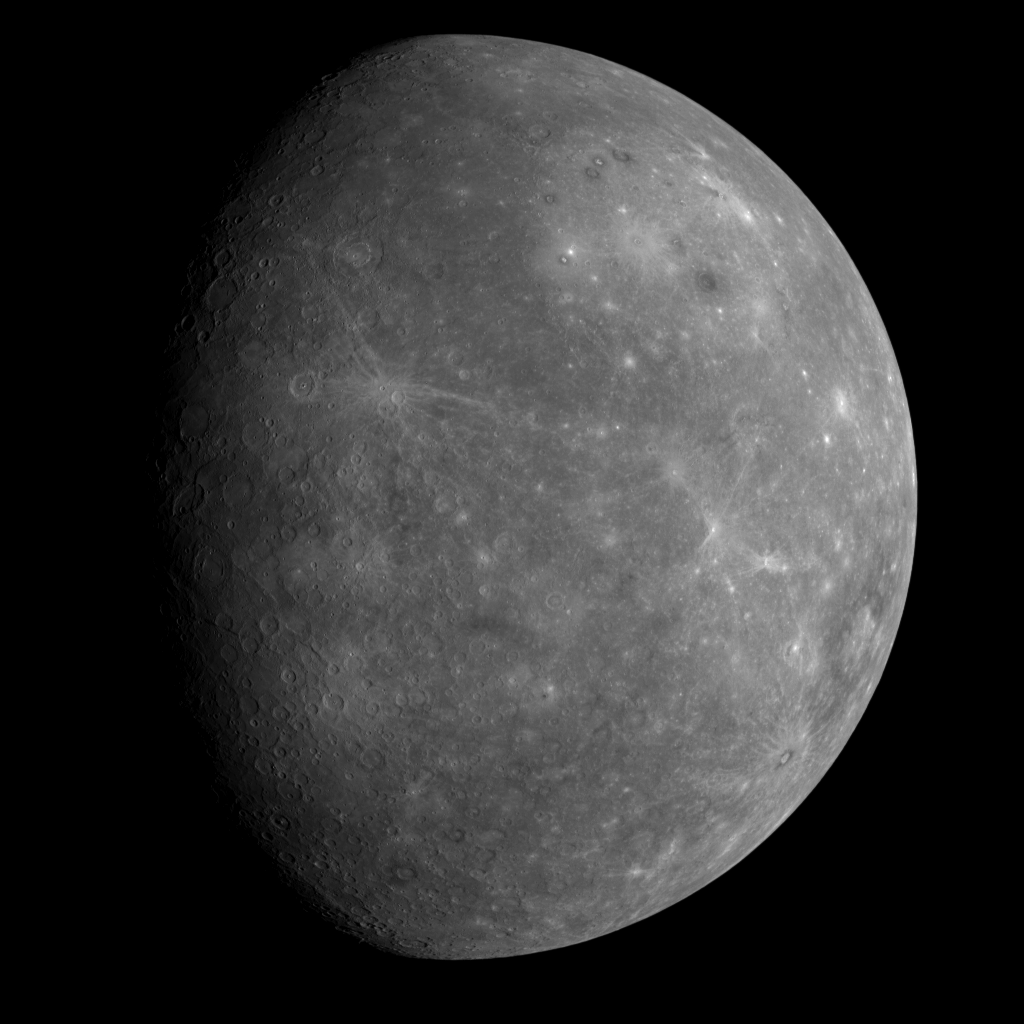

MESSENGER’s First Look at Mercury’s Previously Unseen Side

When Mariner 10 flew past Mercury three times in 1974 and 1975, the same hemisphere was in sunlight during each encounter. As a consequence, Mariner 10 was able to image less than half the planet. Planetary scientists have wondered for more than 30 years about what spacecraft images might reveal about the hemisphere of Mercury that Mariner 10 never viewed. (See Mariner 10 images.)

On January 14, 2008, the MESSENGER spacecraft observed about half of the hemisphere missed by Mariner 10. This image was snapped by the Wide Angle Camera, part of the Mercury Dual Imaging System (MDIS) instrument, about 80 minutes after MESSENGER’s closest approach to Mercury (2:04 pm EST), when the spacecraft was at a distance of about 27,000 kilometers (about 17,000 miles). The image shows features as small as 10 kilometers (6 miles) in size. This image was taken through a filter sensitive to light near the red end of the visible spectrum (750 nm), one of a sequence of images taken through each of MDIS’s 11 filters.

Like the previously mapped portion of Mercury, this hemisphere appears heavily cratered. It also reveals some unique and distinctive features. On the upper right is the giant Caloris basin, including its western portions never before seen by spacecraft. Formed by the impact of a large asteroid or comet, Caloris is one of the largest, and perhaps one of the youngest, basins in the Solar System. The new image shows the complete basin interior and reveals that it is brighter than the surrounding regions and may therefore have a different composition. Darker smooth plains completely surround Caloris, and many unusual dark-rimmed craters are observed inside the basin. Several other multi-ringed basins are seen in this image for the first time. Prominent fault scarps (large ridges) lace the newly viewed region.

Other images obtained during the flyby will reveal surface features in color and in much more detail. Collectively, these images and measurements made by other MESSENGER instruments will soon provide a detailed global view of the surface of Mercury, yielding key information for understanding the formation and geologic history of the innermost planet.

Mission Elapsed Time (MET) of image: 108829708

These images are from MESSENGER, a NASA Discovery mission to conduct the first orbital study of the innermost planet, Mercury. For information regarding the use of images, see the MESSENGER image use policy.

Credit: NASA/Johns Hopkins University Applied Physics Laboratory/Carnegie Institution of Washington